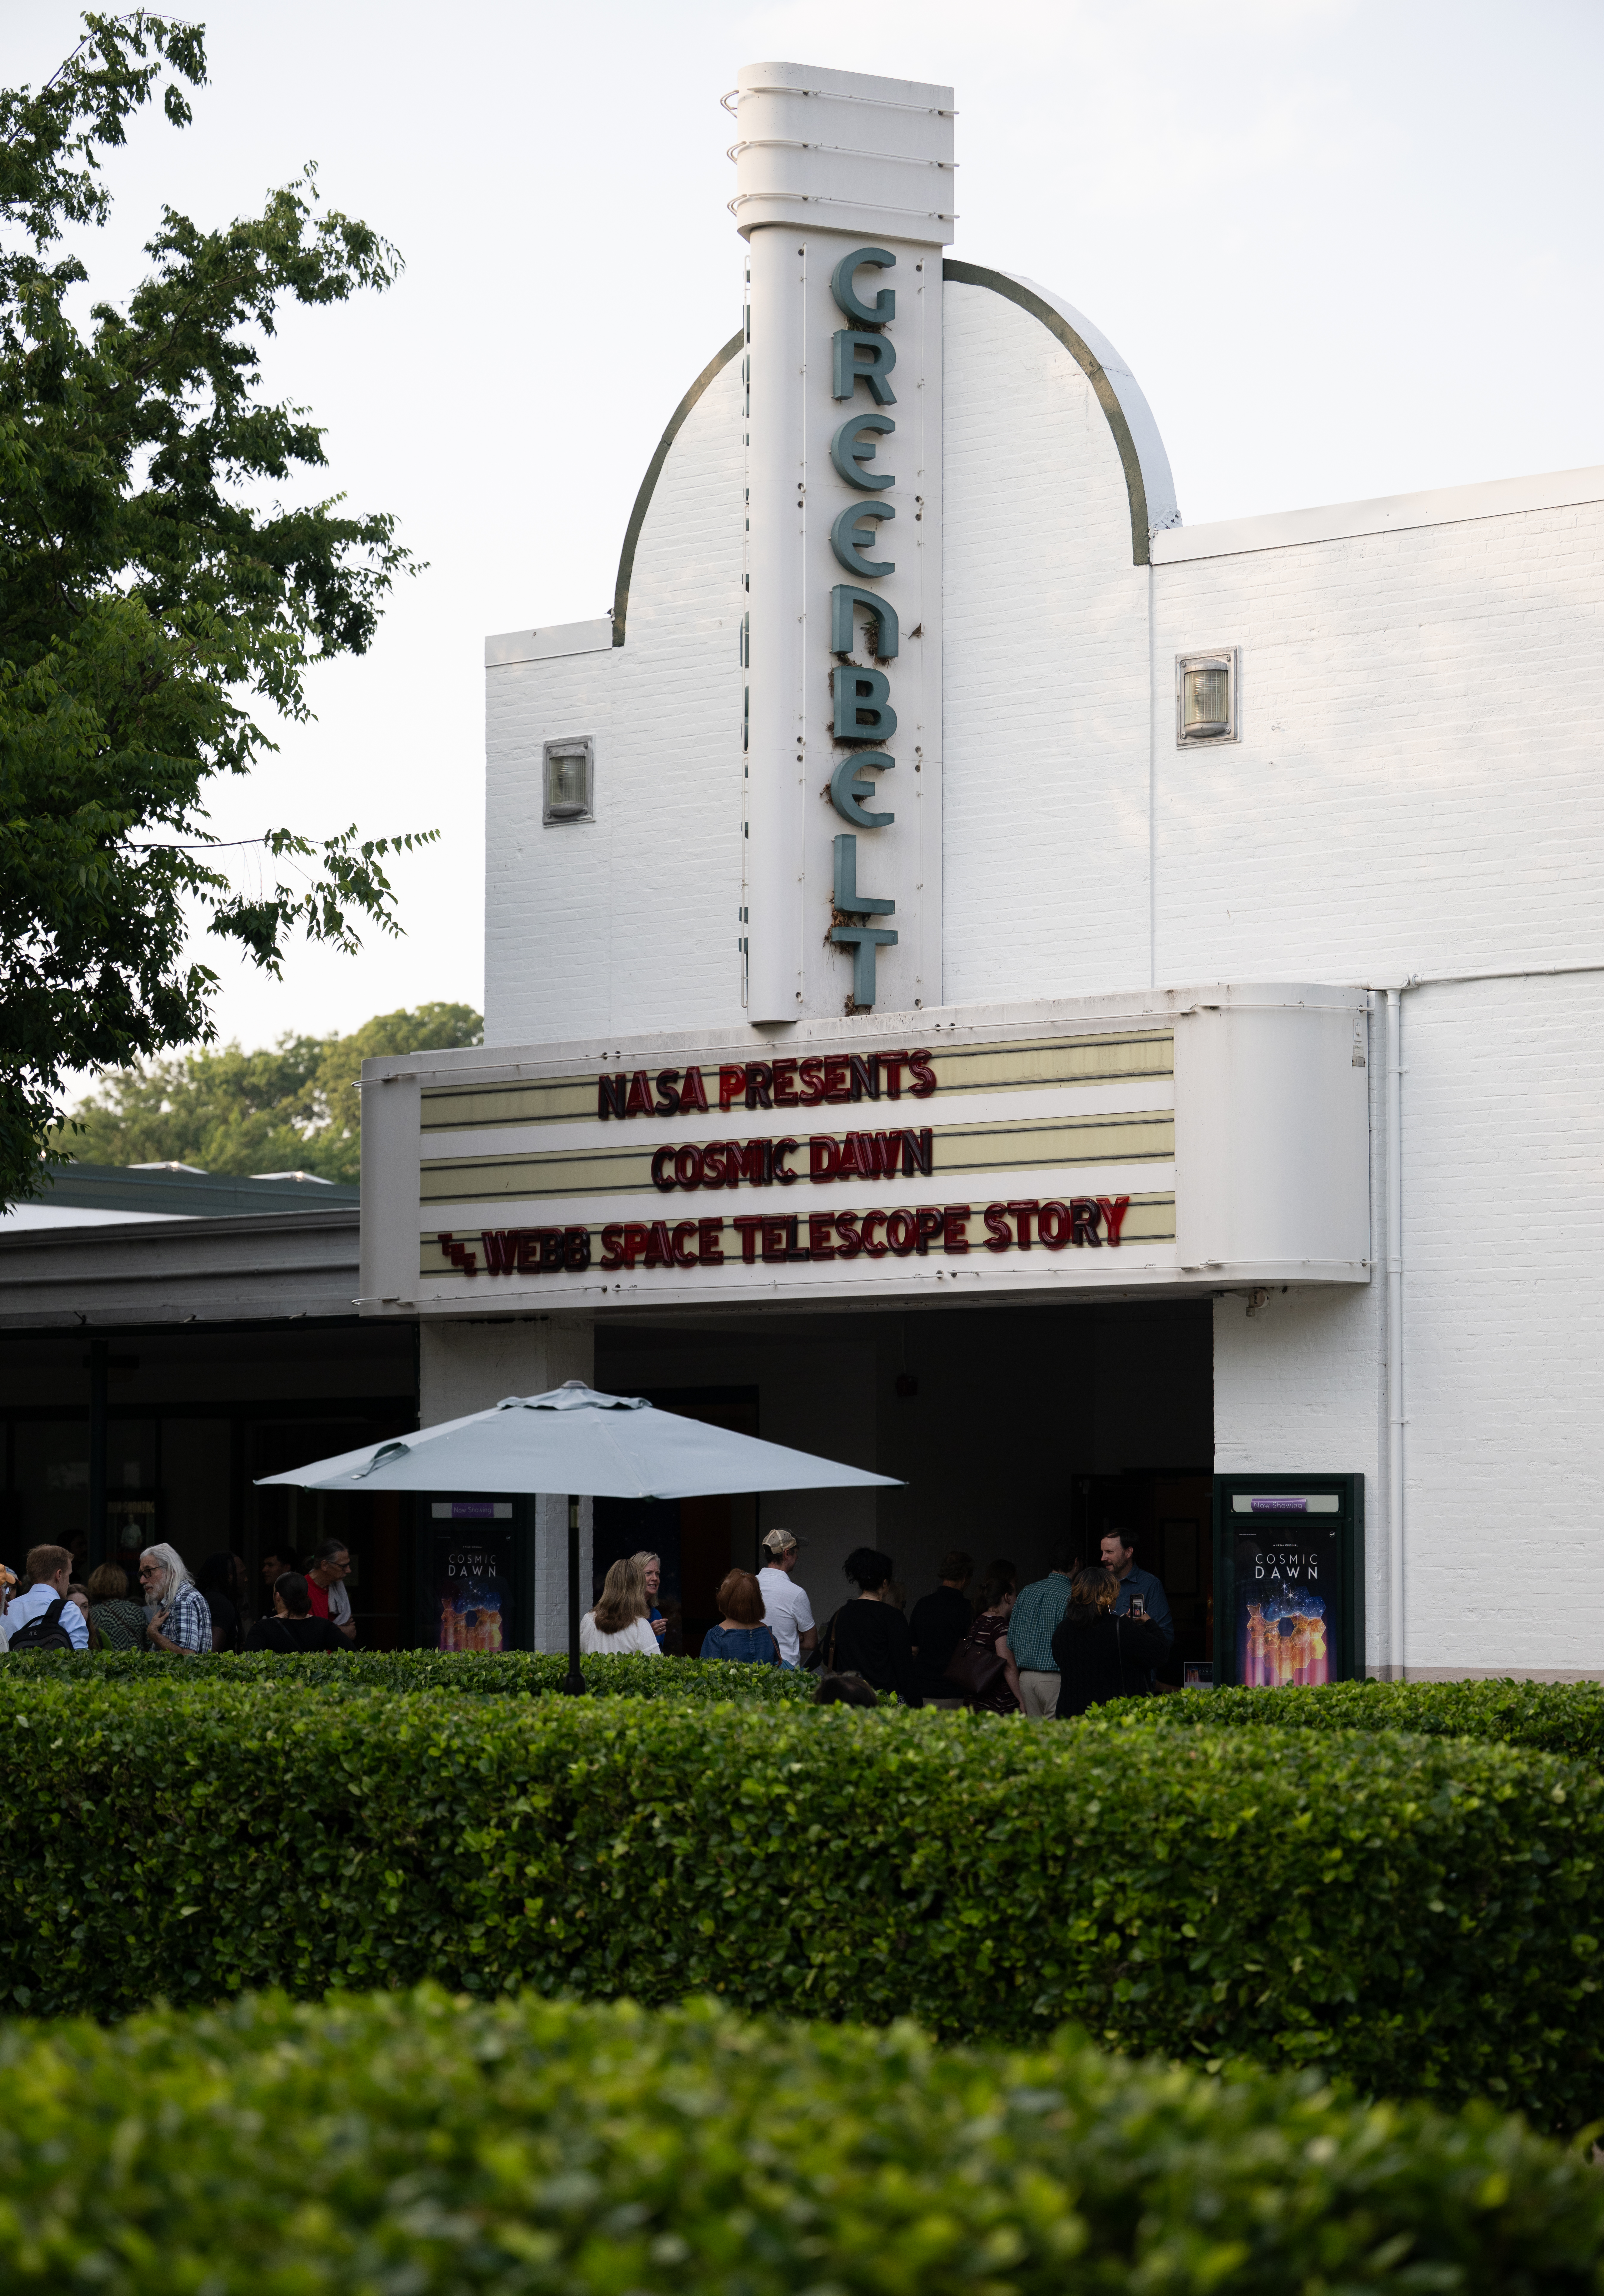

“Cosmic Dawn” Screening at Greenbelt Cinema

The marquee of the Greenbelt Cinema before a screening of the new NASA+ documentary “Cosmic Dawn: The Untold Story of the James Webb Space Telescope,” Wednesday, June 11, 2025, in Greenbelt, Maryland. Featuring never-before-seen footage, Cosmic Dawn offers an unprecedented glimpse into the assembly, testing, and launch of NASA’s James Webb Space Telescope.

Credit: NASA/Joel Kowsky